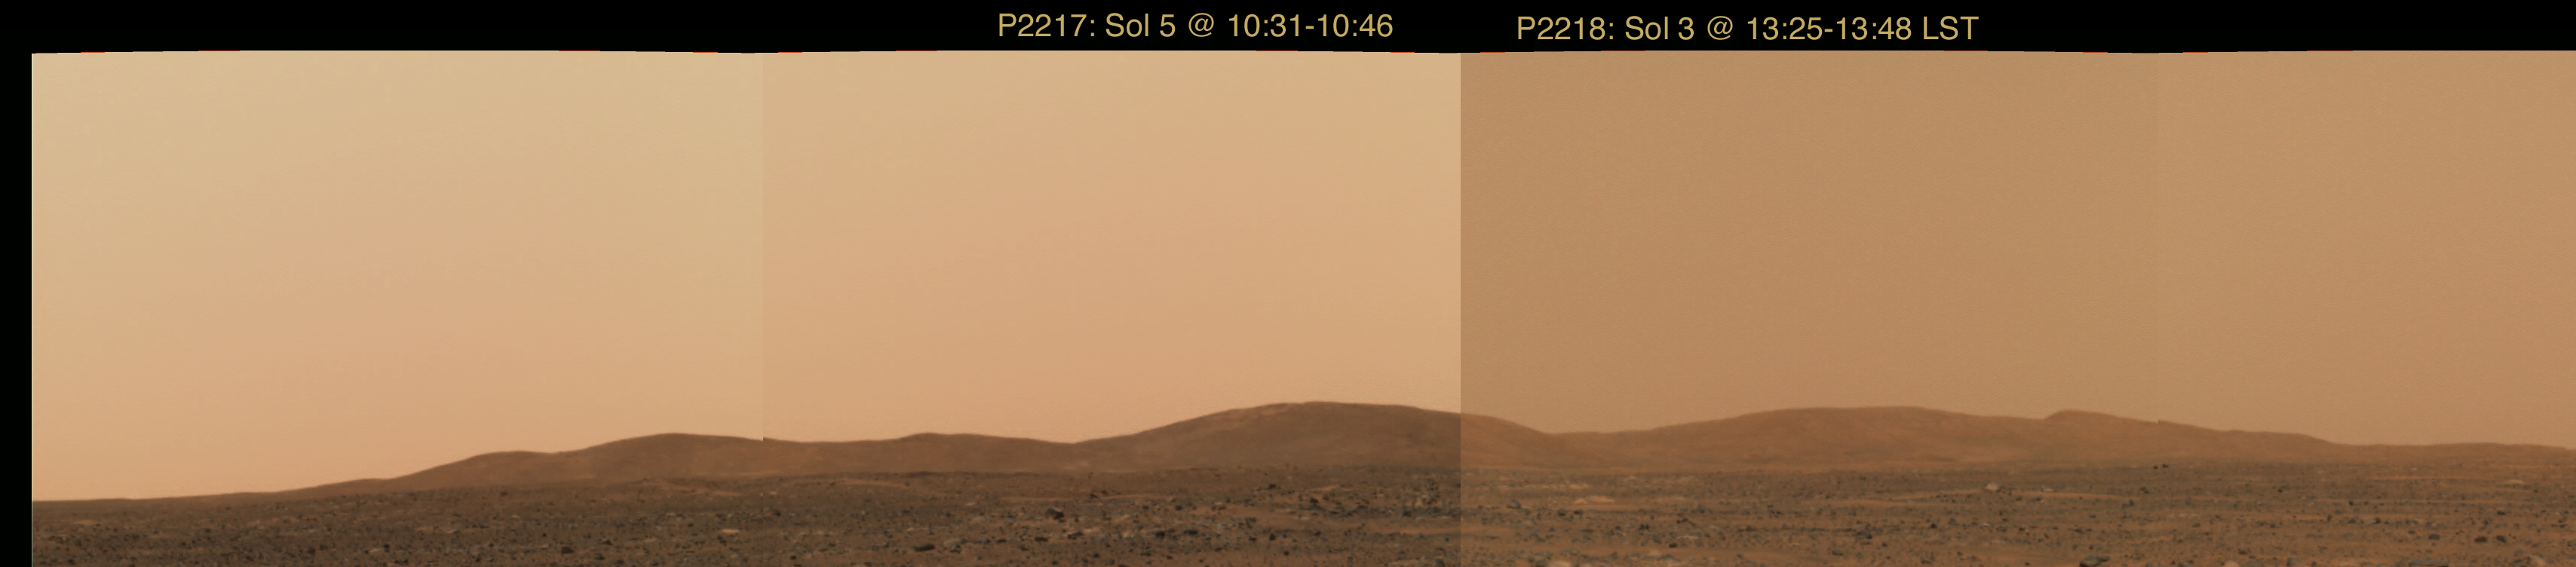

Hazy Martian Skies

This image mosaic taken by the Mars Exploration Rover Spirit’s panoramic camera shows the hills southeast of Spirit’s landing site. Like a smoggy day in Los Angeles, dusty martian skies limit how much detail can be seen. This lack in visibility is demonstrated by comparing hills on the left to those on the right, located nearly two times farther away. The left panel of this image was captured in the late morning martian hours, looking toward the Sun. The right image was taken in the early afternoon, when the Sun was higher and the skies appeared darker.

Credit: NASA/JPL/Cornell